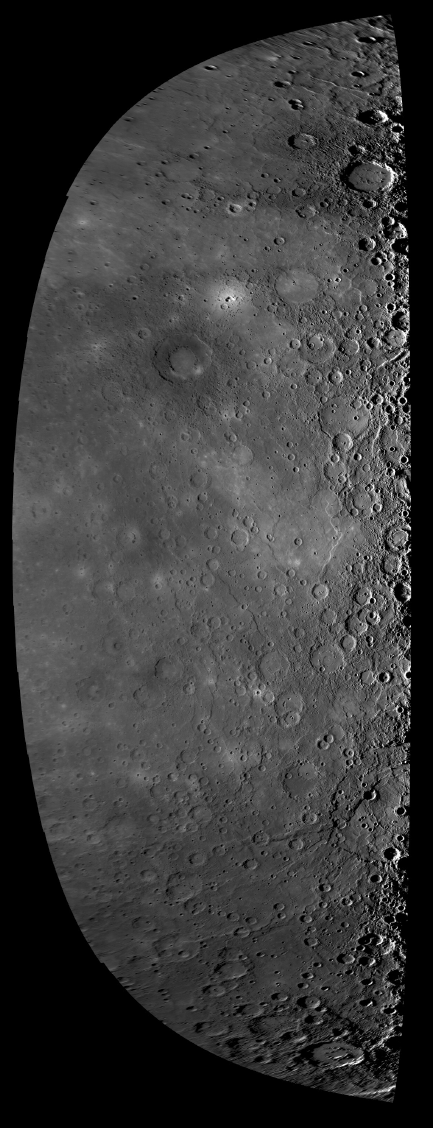

Approach Mosaic from Mercury Flyby 3

Beginning about 78 minutes prior to the spacecraft’s closest approach to Mercury during the mission’s third flyby of the innermost planet, the NAC acquired 62 high-resolution images. As shown in figure 1, the 62 images (blue squares) covered the entire sunlit surface of the planet, including terrain not previously imaged by spacecraft and depicted as a featureless gray strip in the inset. On the basis of information about the location of the spacecraft and the pointing of the camera, the 62 images have been mosaicked together to create the image shown above. This image mosaic is in a simple cylindrical map projection and is lower in resolution than the highest resolution mosaic of the flyby images of 500 meters/pixel (0.31 miles/pixel). This mosaic fills a gap that existed in the global map of Mercury prior to the flyby. Today, MESSENGER Science Team members are attending the Geological Society of America Annual Meeting in Portland, Oregon, and presenting some of the latest Mercury science results, including new results from Mercury flyby 3.

Date Acquired: September 29, 2009
Instrument: Narrow Angle Camera (NAC) of the Mercury Dual Imaging System (MDIS)
Scale: Mercury’s diameter is 4880 kilometers (3030 miles)

These images are from MESSENGER, a NASA Discovery mission to conduct the first orbital study of the innermost planet, Mercury. For information regarding the use of images, see the MESSENGER image use policy.

Credit: NASA/Johns Hopkins University Applied Physics Laboratory/Carnegie Institution of Washington